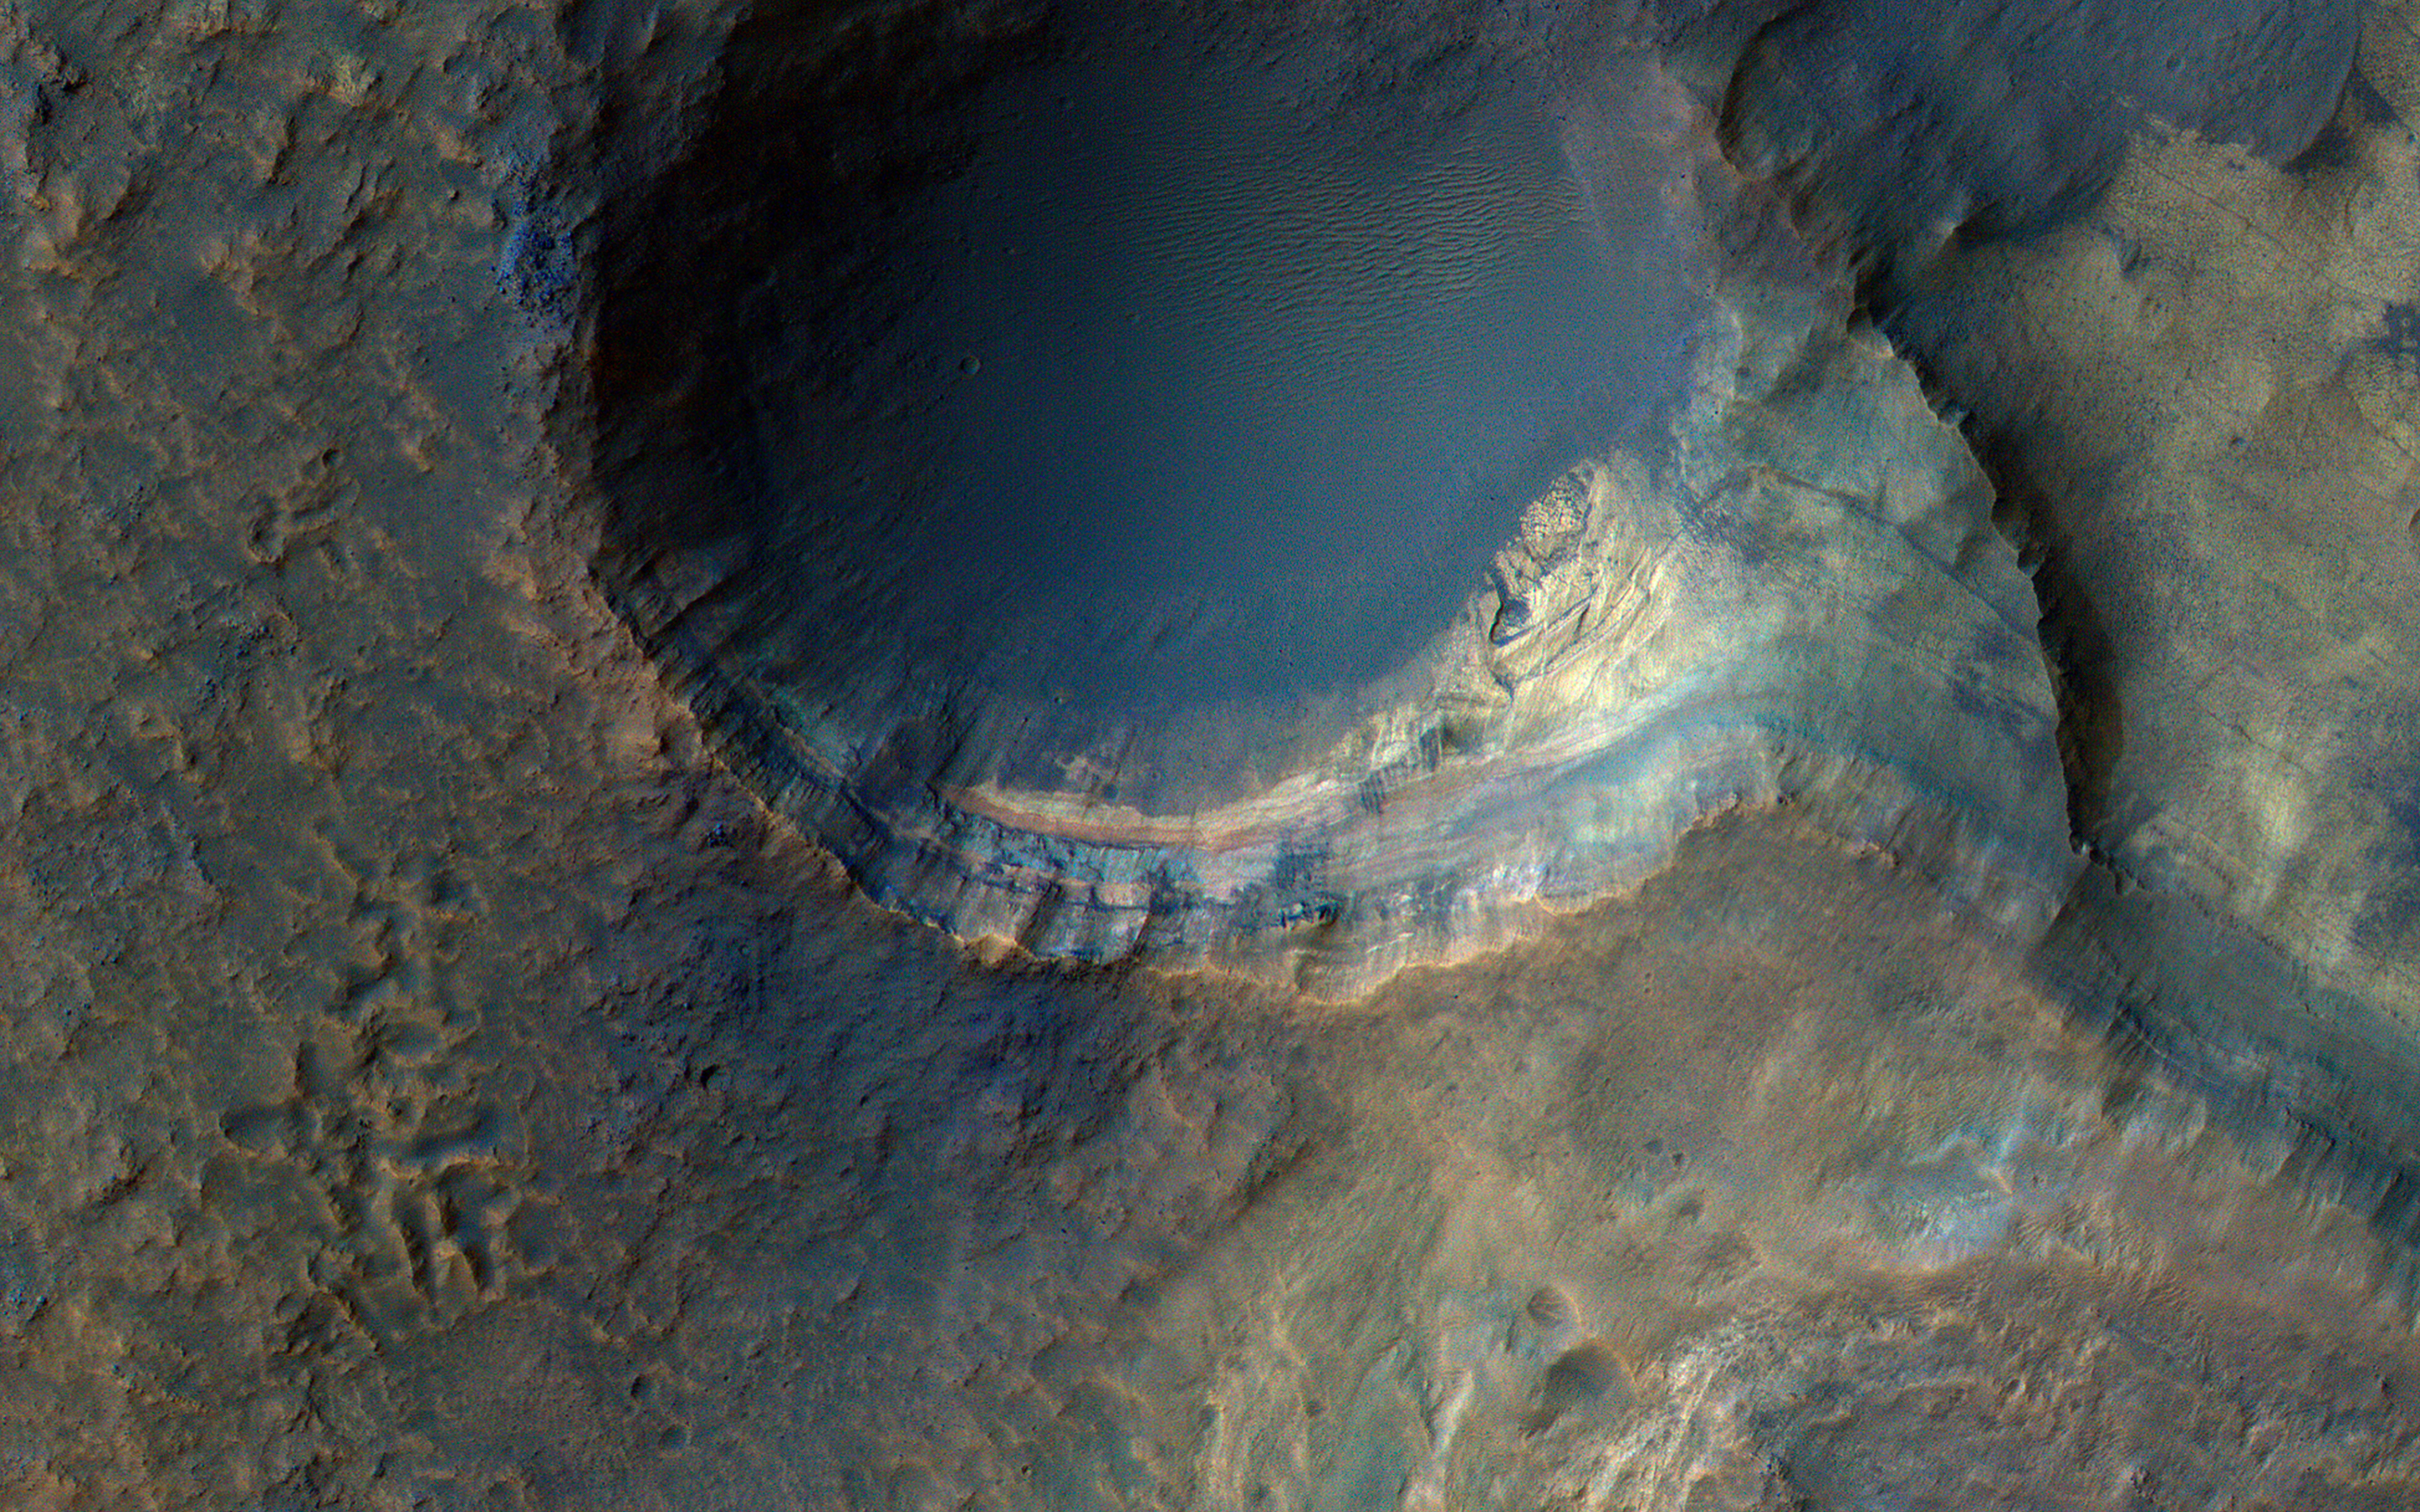

Sedimentary Rocks inside Terby Crater

The sedimentary history of Mars is important to understanding climate change and the evolution of Mars. Sedimentary rocks consist of fine particles carried by the atmosphere and/or water and deposited in generally flat-lying layers, which become indurated (turn into rock) over time.

This image covers some steep slopes with good exposures of the bedrock layers, revealing diverse color and textures. A detailed study of many such exposures along with compositional data can be used to reconstruct the sequence of events and interpret the geologic history.

The map is projected here at a scale of 50 centimeters (19.7 inches) per pixel. (The original image scale is 51.8 centimeters [20.4 inches] per pixel [with 2 x 2 binning]; objects on the order of 155 centimeters [61.0 inches] across are resolved.) North is up.

The University of Arizona, in Tucson, operates HiRISE, which was built by Ball Aerospace & Technologies Corp., in Boulder, Colorado. NASA’s Jet Propulsion Laboratory, a division of Caltech in Pasadena, California, manages the Mars Reconnaissance Orbiter Project for NASA’s Science Mission Directorate, Washington.

Credit: NASA/JPL-Caltech/University of Arizona